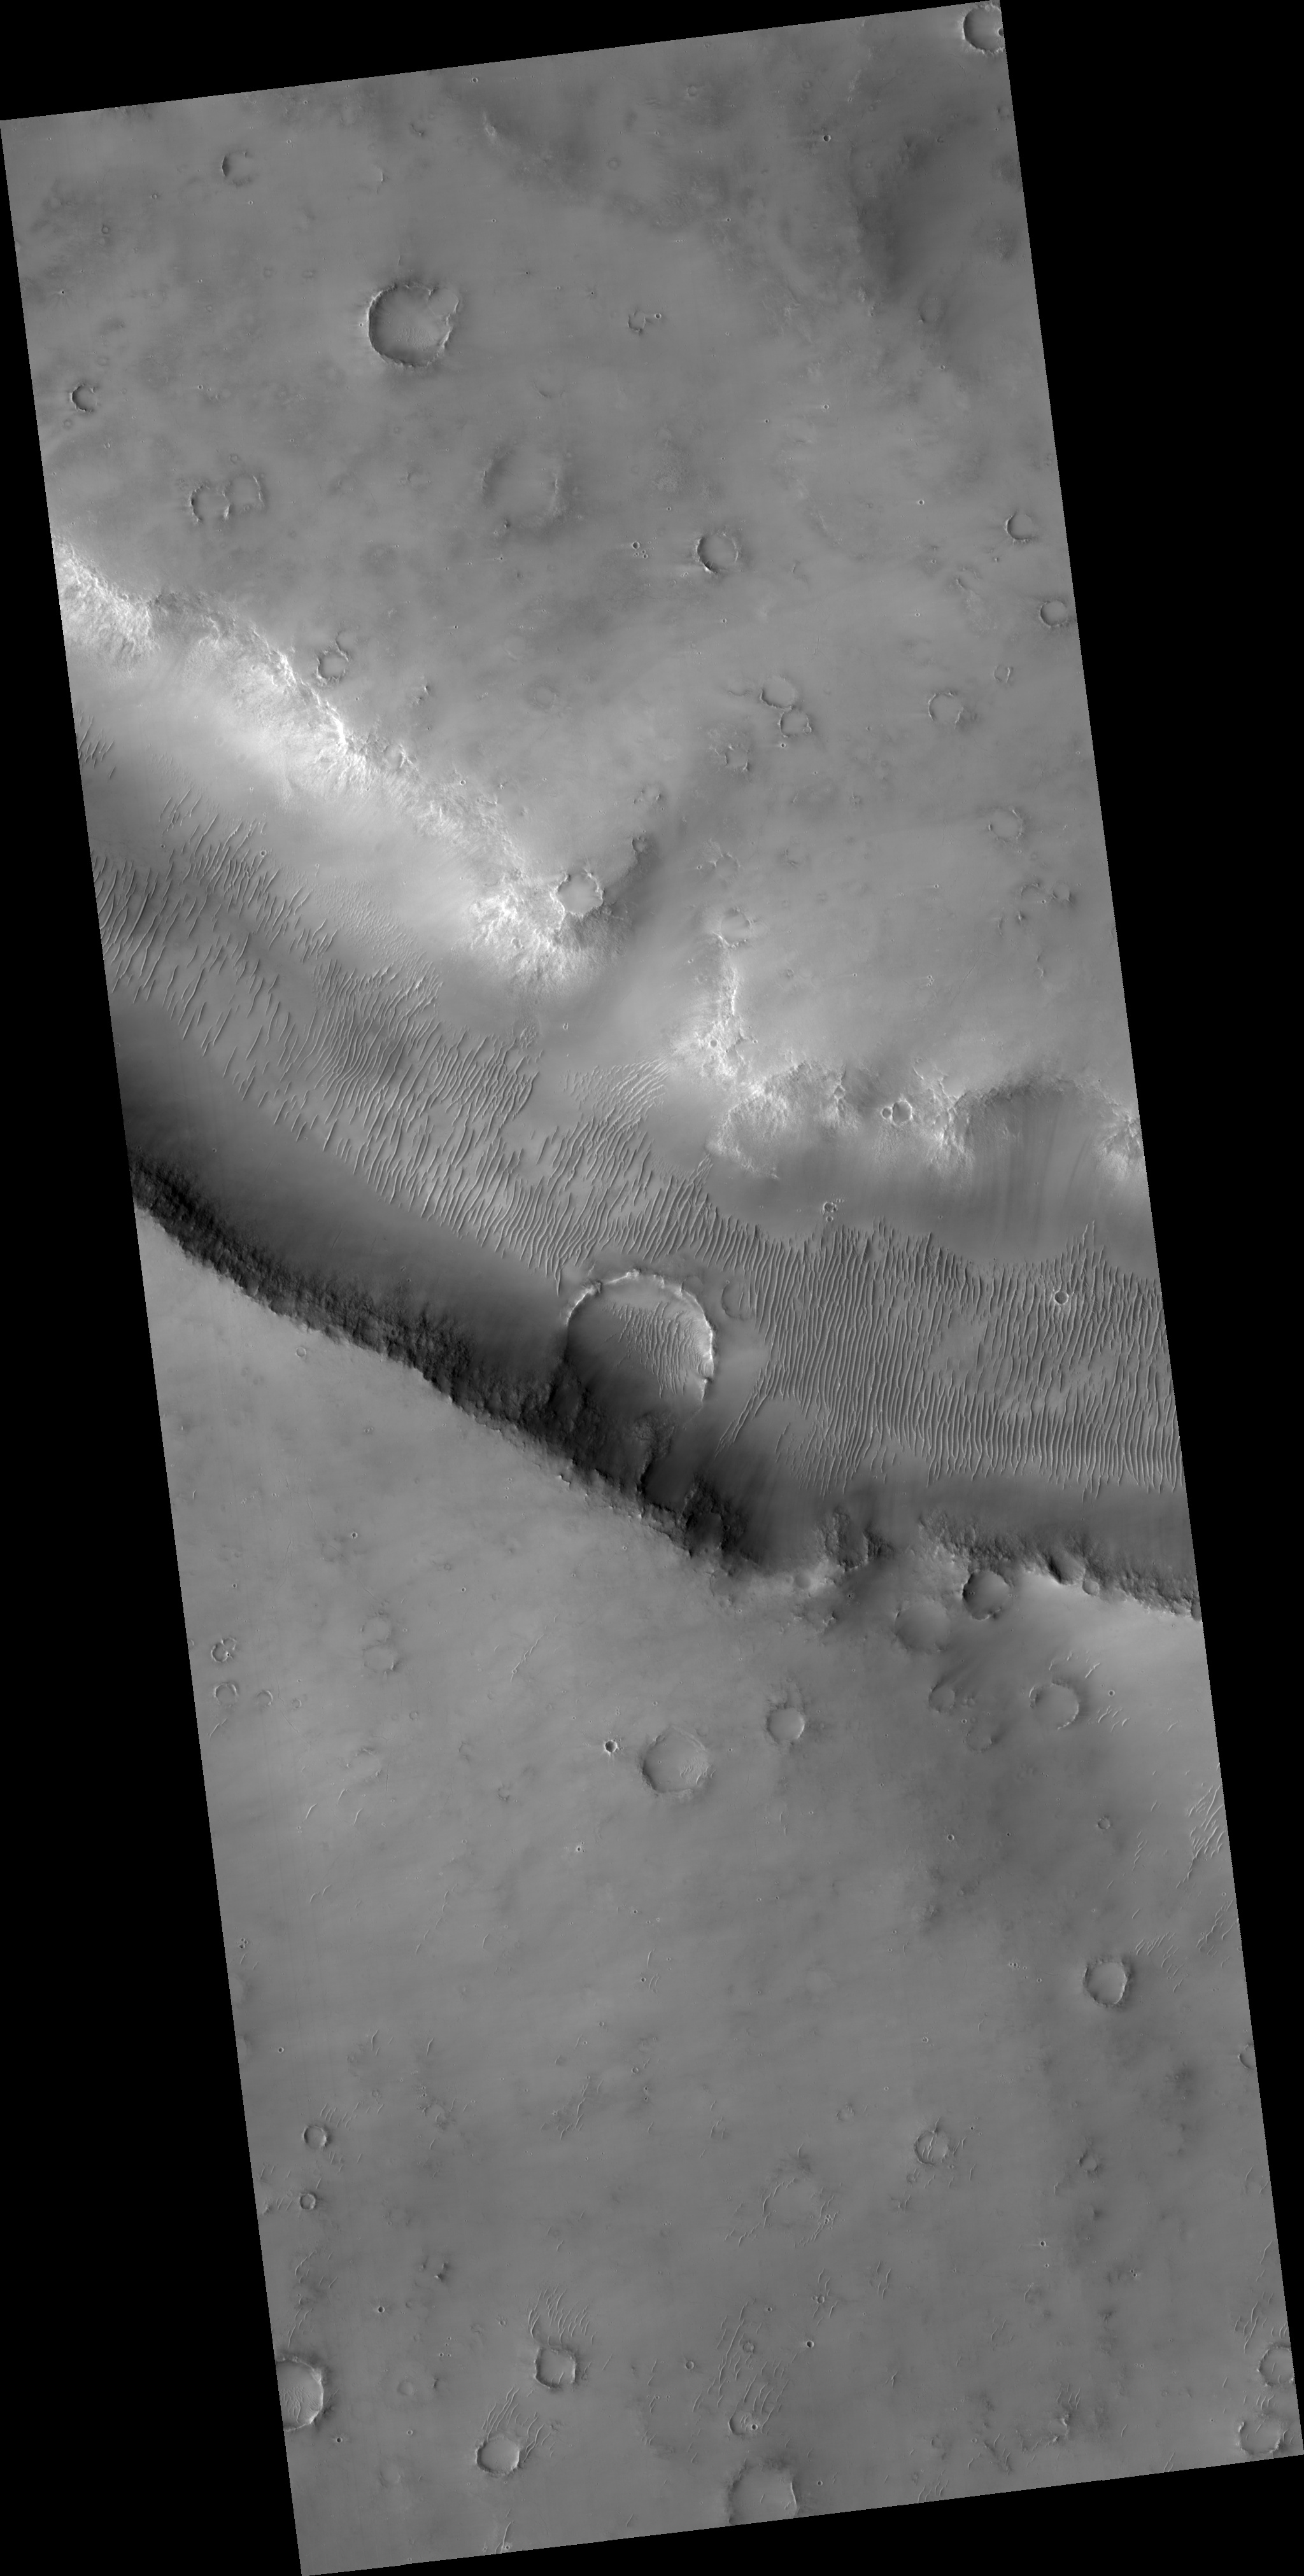

Evros Vallis and Nearby Craters

This HiRISE image (PSP_003273_1675) shows part of Evros Vallis, one of the Martian valley networks.

These more ancient valley networks may have been eroded by flowing water during a warmer, wetter period of Martian history. Many dunes are visibile along the valley floor, as well as throughout the scene and in a partially exhumed crater on the valley wall. There are multiple generations and orientations of dunes. Dune orientation reflects the dominant or prevailing wind direction. Multiple dune orientations indicate that this region has experienced different wind regimes.

An exhumed crater is one that likely formed a long time ago, was buried, and is now being re-exposed because the materials that originally covered it are being eroded away. The prominent crater on the valley wall as well as several other craters in this scene are thought to be partially exhumed.

The subimage (approximately 300 m across) shows a couple groups of secondary craters. Secondary craters are craters that form when ejecta from the primary crater hits the surface with enough energy to form another smaller crater. As seen in the subimage, secondary craters often form in clusters spatially, because ejecta thrown out of the primary crater impacts the surface near each other at approximately the same time.

Many potential secondary craters have have similar morphologies and have distinct, bright ejecta. This implies that these craters are relatively young and that their ejecta have yet to be covered by dust.

Observation Toolbox
Acquisition date: 4 April 2007
Local Mars time: 3:41 PM
Degrees latitude (centered): -12.6°
Degrees longitude (East): 13.3°
Range to target site: 264.3 km (165.2 miles)
Original image scale range: 26.4 cm/pixel (with 1 x 1 binning) so objects ~79 cm across are resolved
Map-projected scale: 25 cm/pixel and north is up
Map-projection: EQUIRECTANGULAR
Emission angle: 7.6°
Phase angle: 46.2°
Solar incidence angle: 54°, with the Sun about 36° above the horizon
Solar longitude: 215.3°, Northern Autumn

NASA’s Jet Propulsion Laboratory, a division of the California Institute of Technology in Pasadena, manages the Mars Reconnaissance Orbiter for NASA’s Science Mission Directorate, Washington. Lockheed Martin Space Systems, Denver, is the prime contractor for the project and built the spacecraft. The High Resolution Imaging Science Experiment is operated by the University of Arizona, Tucson, and the instrument was built by Ball Aerospace and Technology Corp., Boulder, Colo.

Credit: NASA/JPL/Univ. of Arizona